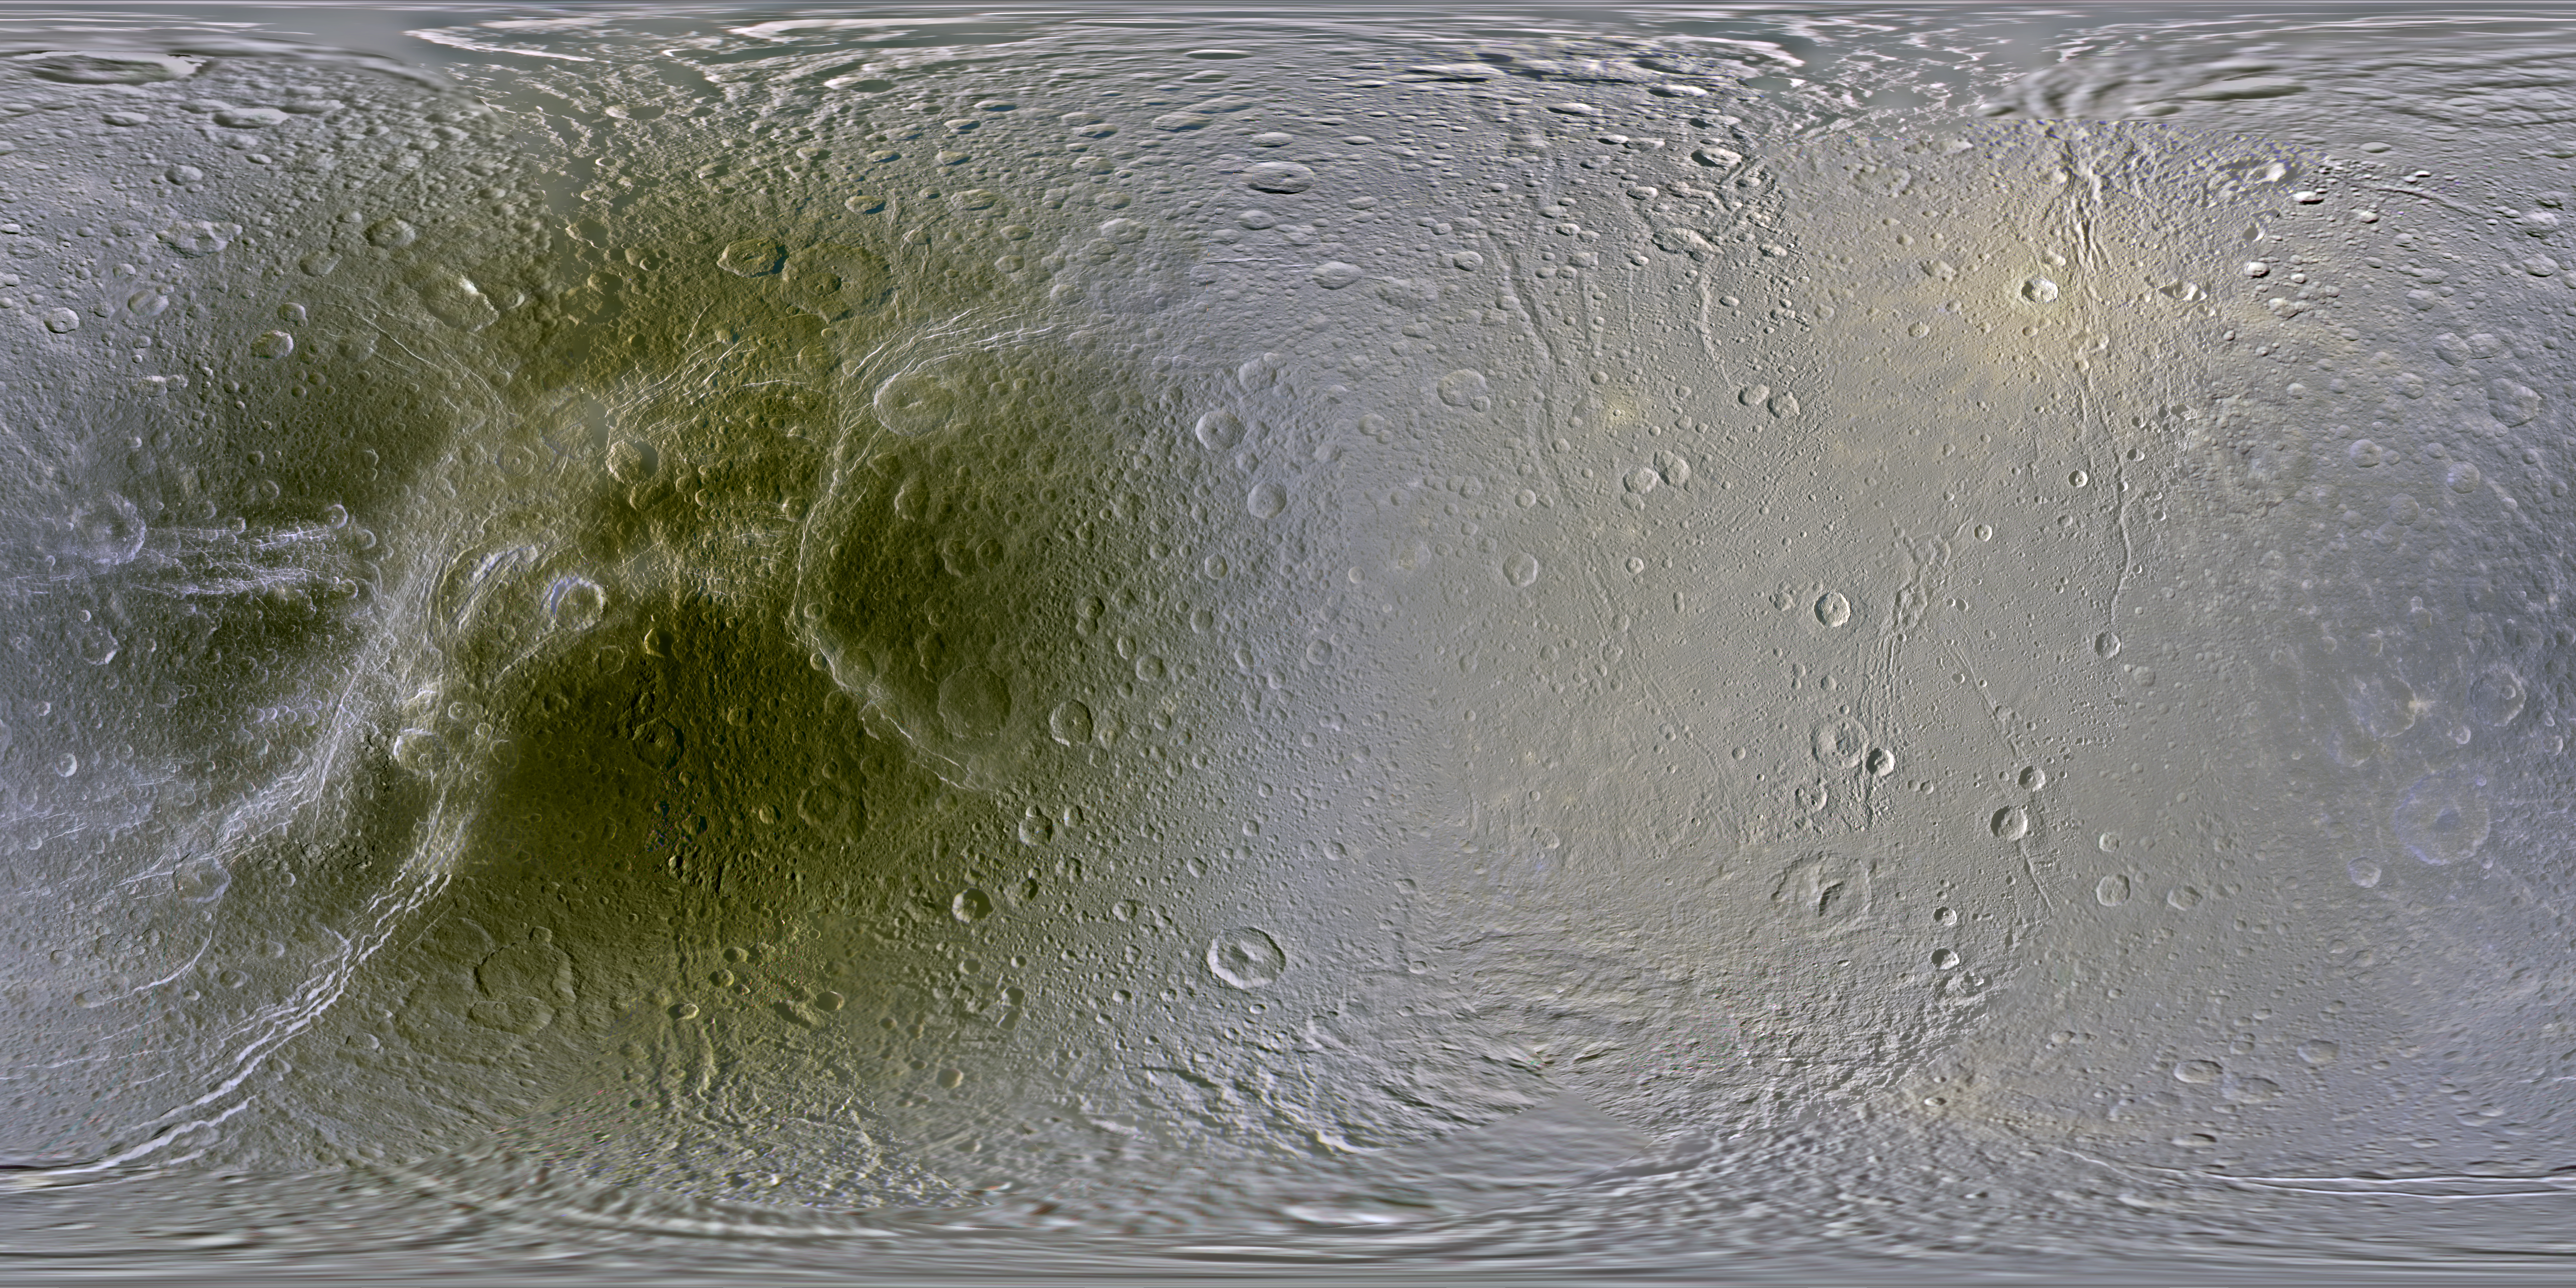

Color Maps of Dione – 2014

This set of global, color mosaics of Saturn’s moon Dione was produced from images taken by NASA’s Cassini spacecraft during its first ten years exploring the Saturn system. These are the first global color maps of these moons produced from the Cassini data.

The most obvious feature on the maps is the difference in color and brightness between the two hemispheres. The darker colors on the trailing hemispheres are thought to be due to alteration by magnetospheric particles and radiation striking those surfaces. The lighter-colored leading hemisphere is coated with icy dust from Saturn’s E-ring, formed from tiny particles ejected from Enceladus’ south pole. These satellites are all being painted by material erupted by neighboring Enceladus.

The colors shown in these global mosaics are enhanced, or broader, relative to human vision, extending into the ultraviolet and infrared range.

Resolution on Dione in the maps is 250 meters per pixel.

Image selection, radiometric calibration, geographic registration and photometric correction, as well as mosaic selection and assembly were performed by Paul Schenk at the Lunar and Planetary Institute. Original image planning and targeting for Saturn’s icy moons were performed by Tilman Denk (Frei Universitat, Berlin) and Paul Helfenstein (Cornell University, Ithaca, New York).

The Cassini-Huygens mission is a cooperative project of NASA, the European Space Agency and the Italian Space Agency. NASA’s Jet Propulsion Laboratory, a division of the California Institute of Technology in Pasadena, manages the mission for NASA’s Science Mission Directorate, Washington. The Cassini orbiter and its two onboard cameras were designed, developed and assembled at JPL. The imaging operations center is based at the Space Science Institute in Boulder, Colo.

Credit: NASA/JPL-Caltech/Space Science Institute/Lunar and Planetary Institute